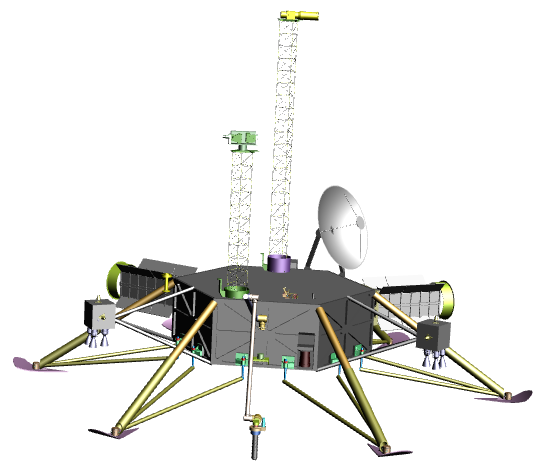

A Possible Lander with Tools for Europa

This graphic shows a possible robotic lander for a future mission to Jupiter’s moon Europa. Scientists want such a spacecraft equipped with the tools to answer key questions about the moon’s composition, geological activity and possibility of hosting liquid water.

This work was conducted with Europa study funds from NASA’s Science Mission Directorate, Washington, D.C. JPL is a division of the California Institute of Technology, Pasadena.

Credit: NASA/JPL-Caltech